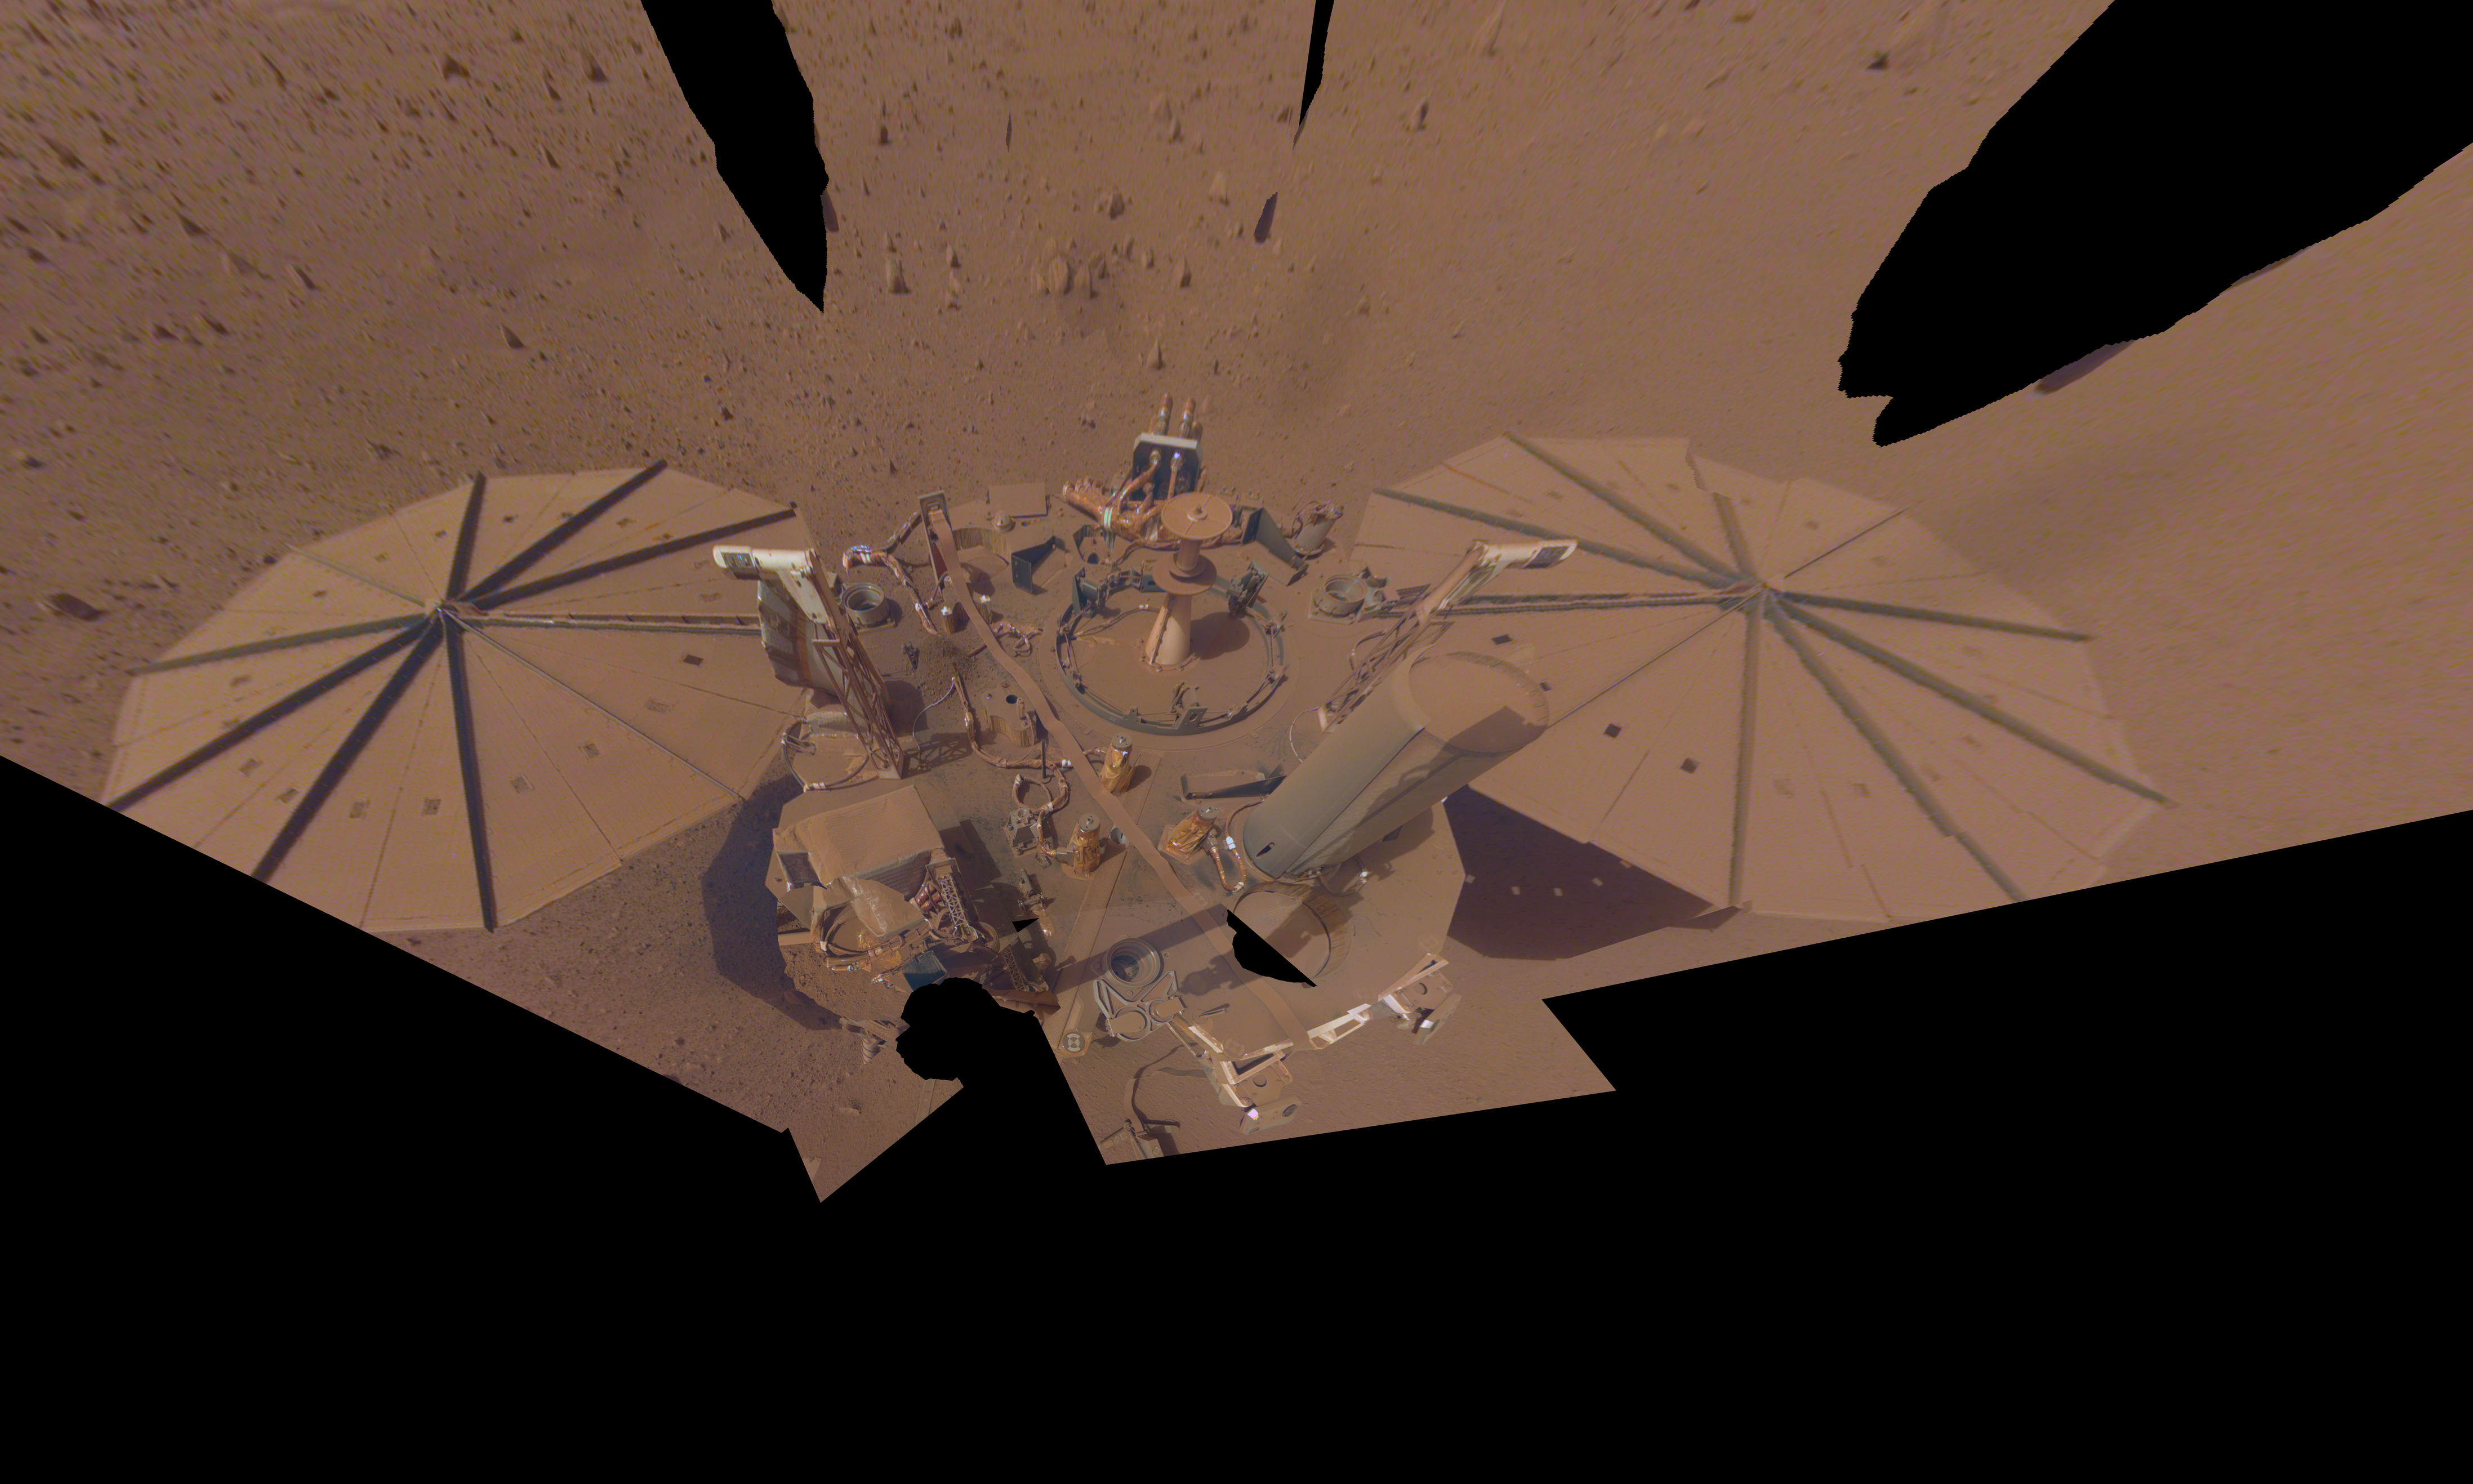

InSight’s Final Selfie

NASA’s InSight Mars lander took this final selfie on April 24, 2022, the 1,211th Martian day, or sol, of the mission. The lander is covered with far more dust than it was in its first selfie, taken in December 2018, not long after landing – or in its second selfie, composed of images taken in March and April 2019.

The arm needs to move several times in order to capture a full selfie. Because InSight’s dusty solar panels are producing less power, the team will soon put the lander’s robotic arm in its resting position (called the “retirement pose”) for the last time in May of 2022.

JPL manages InSight for NASA’s Science Mission Directorate. InSight is part of NASA’s Discovery Program, managed by the agency’s Marshall Space Flight Center in Huntsville, Alabama. Lockheed Martin Space in Denver built the InSight spacecraft, including its cruise stage and lander, and supports spacecraft operations for the mission.

A number of European partners, including France’s Centre National d’Études Spatiales (CNES) and the German Aerospace Center (DLR), are supporting the InSight mission. CNES provided the Seismic Experiment for Interior Structure (SEIS) instrument to NASA, with the principal investigator at IPGP (Institut de Physique du Globe de Paris). Significant contributions for SEIS came from IPGP; the Max Planck Institute for Solar System Research (MPS) in Germany; the Swiss Federal Institute of Technology (ETH Zurich) in Switzerland; Imperial College London and Oxford University in the United Kingdom; and JPL. DLR provided the Heat Flow and Physical Properties Package (HP3) instrument, with significant contributions from the Space Research Center (CBK) of the Polish Academy of Sciences and Astronika in Poland. Spain’s Centro de Astrobiología (CAB) supplied the temperature and wind sensors.

Credit: NASA/JPL-Caltech